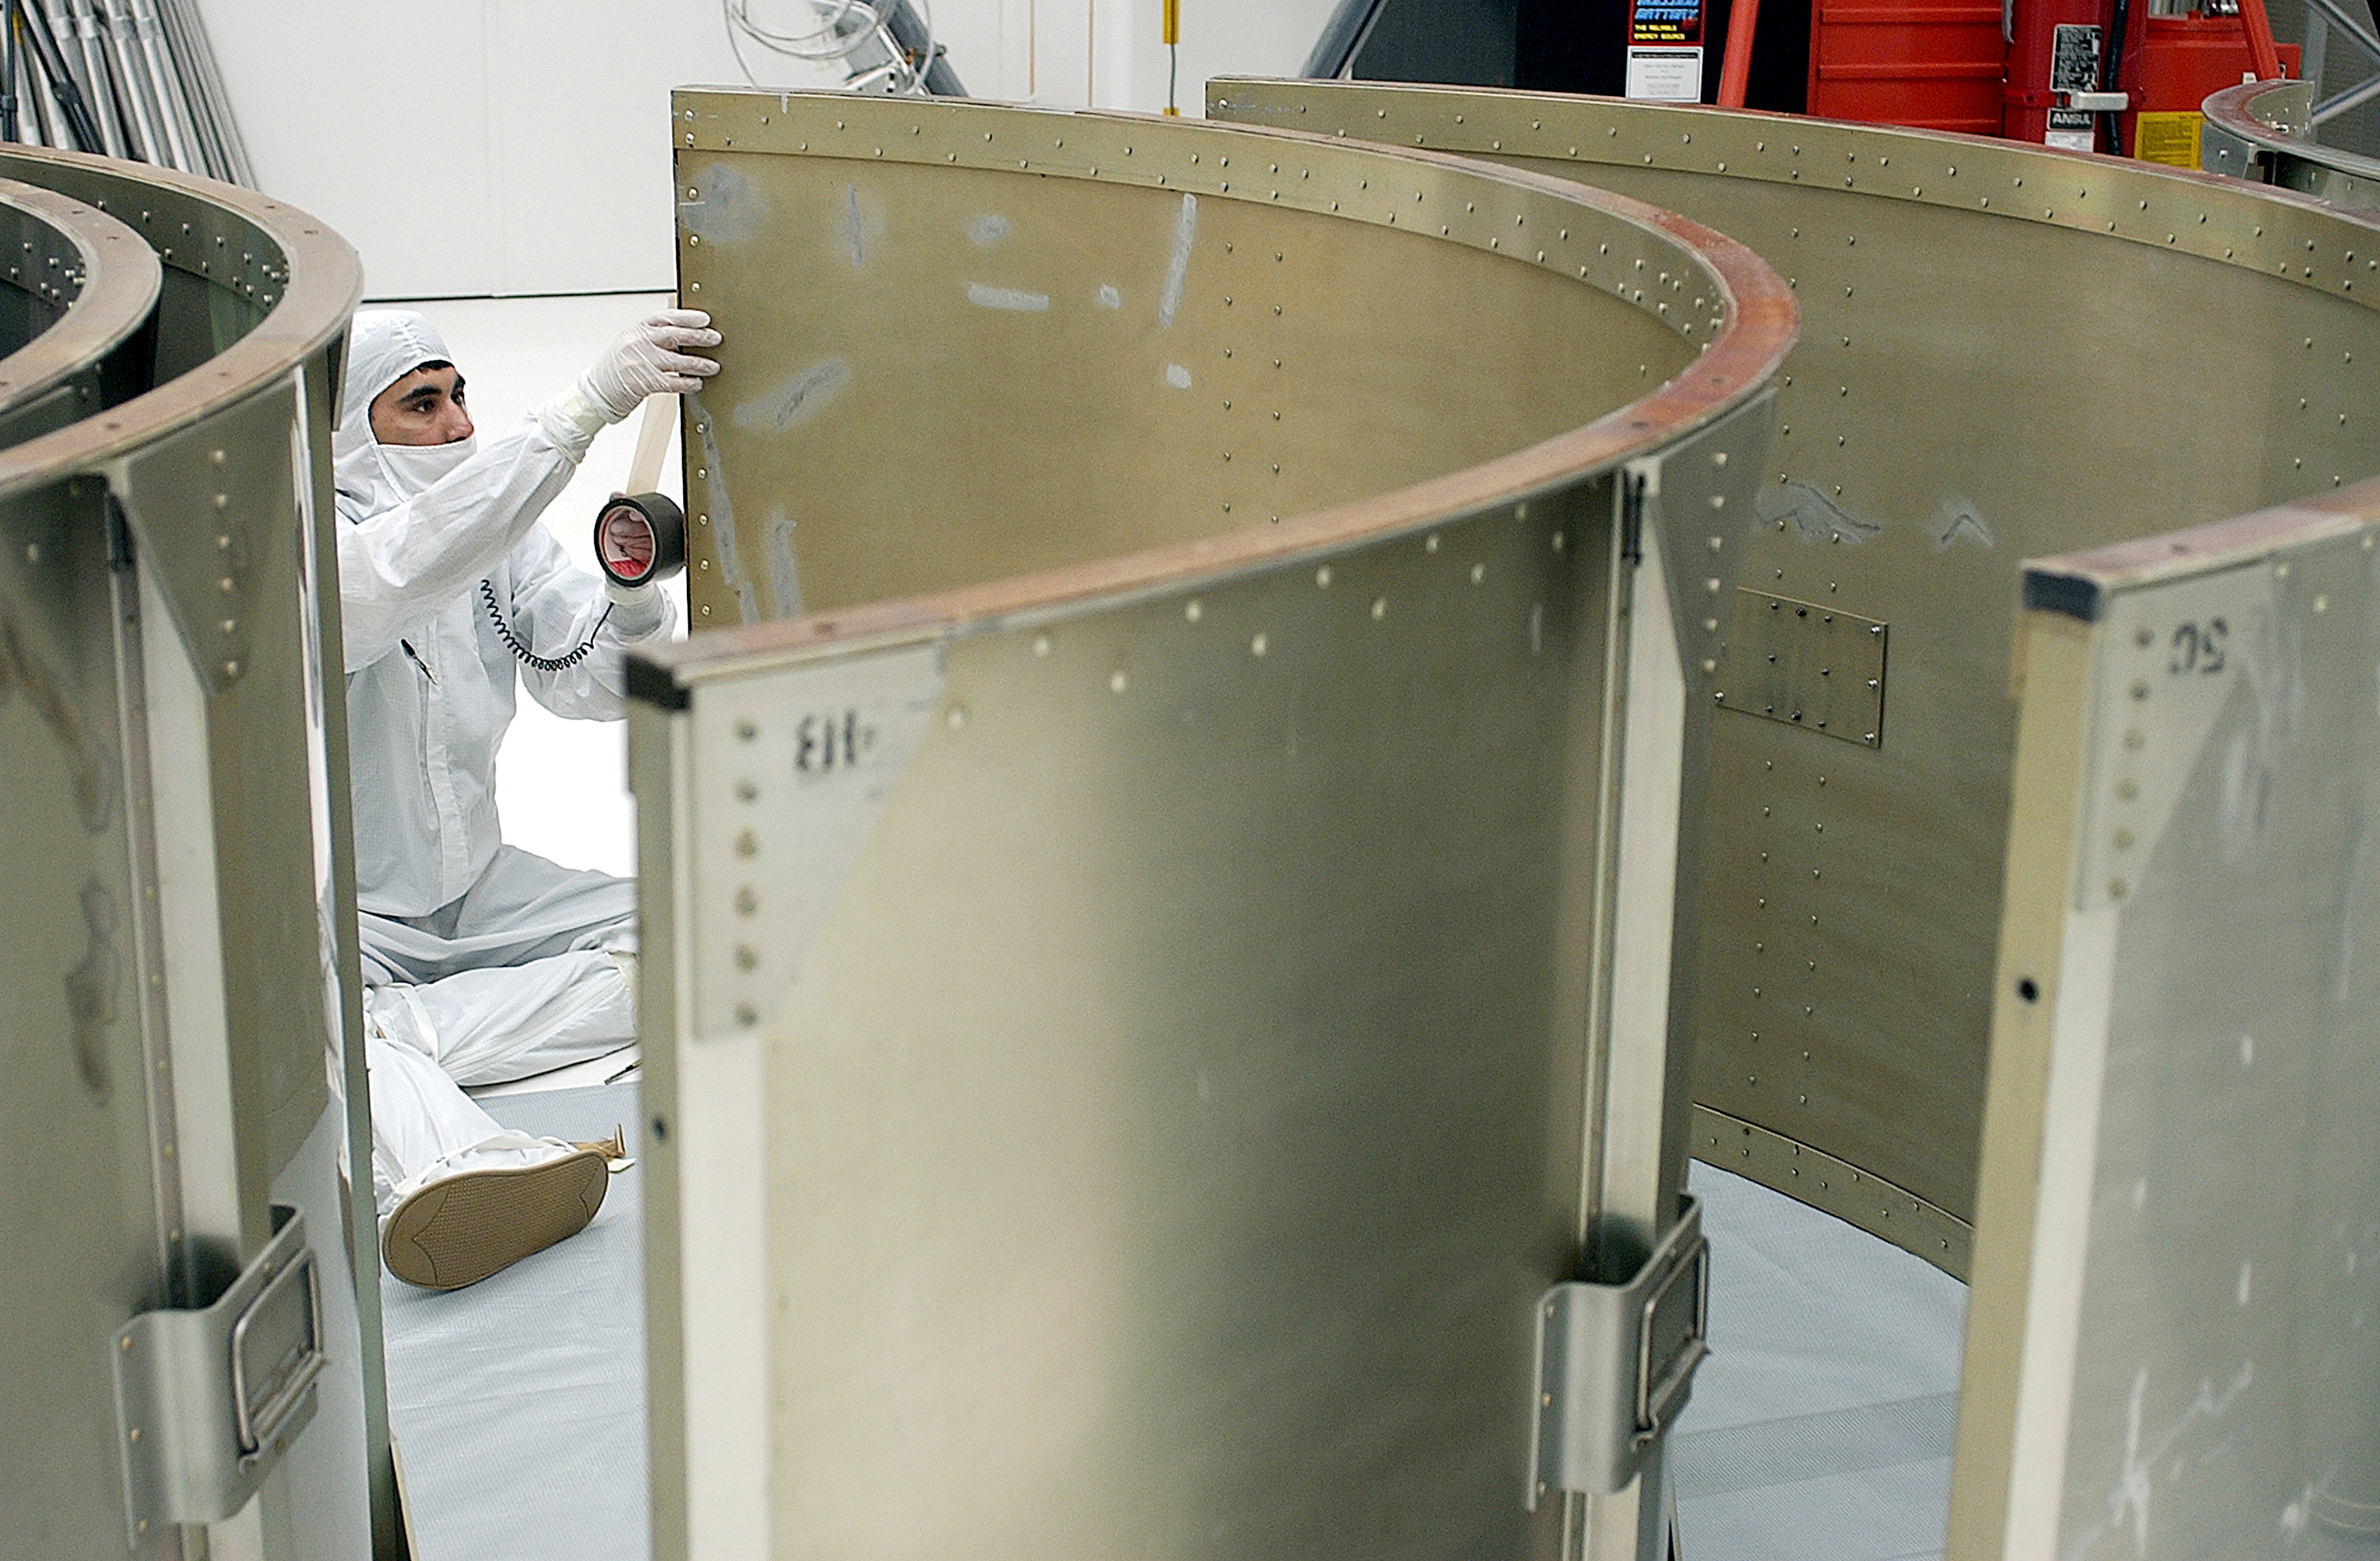

Canister

The Spitzer Space Telescope is placed in its payload canister for transfer to the launch pad before its aborted earlier launch. Spitzer was later moved back off its rocket and subsequently launched on a different vehicle on August 25, 2003.

Credit: NASA/KSC